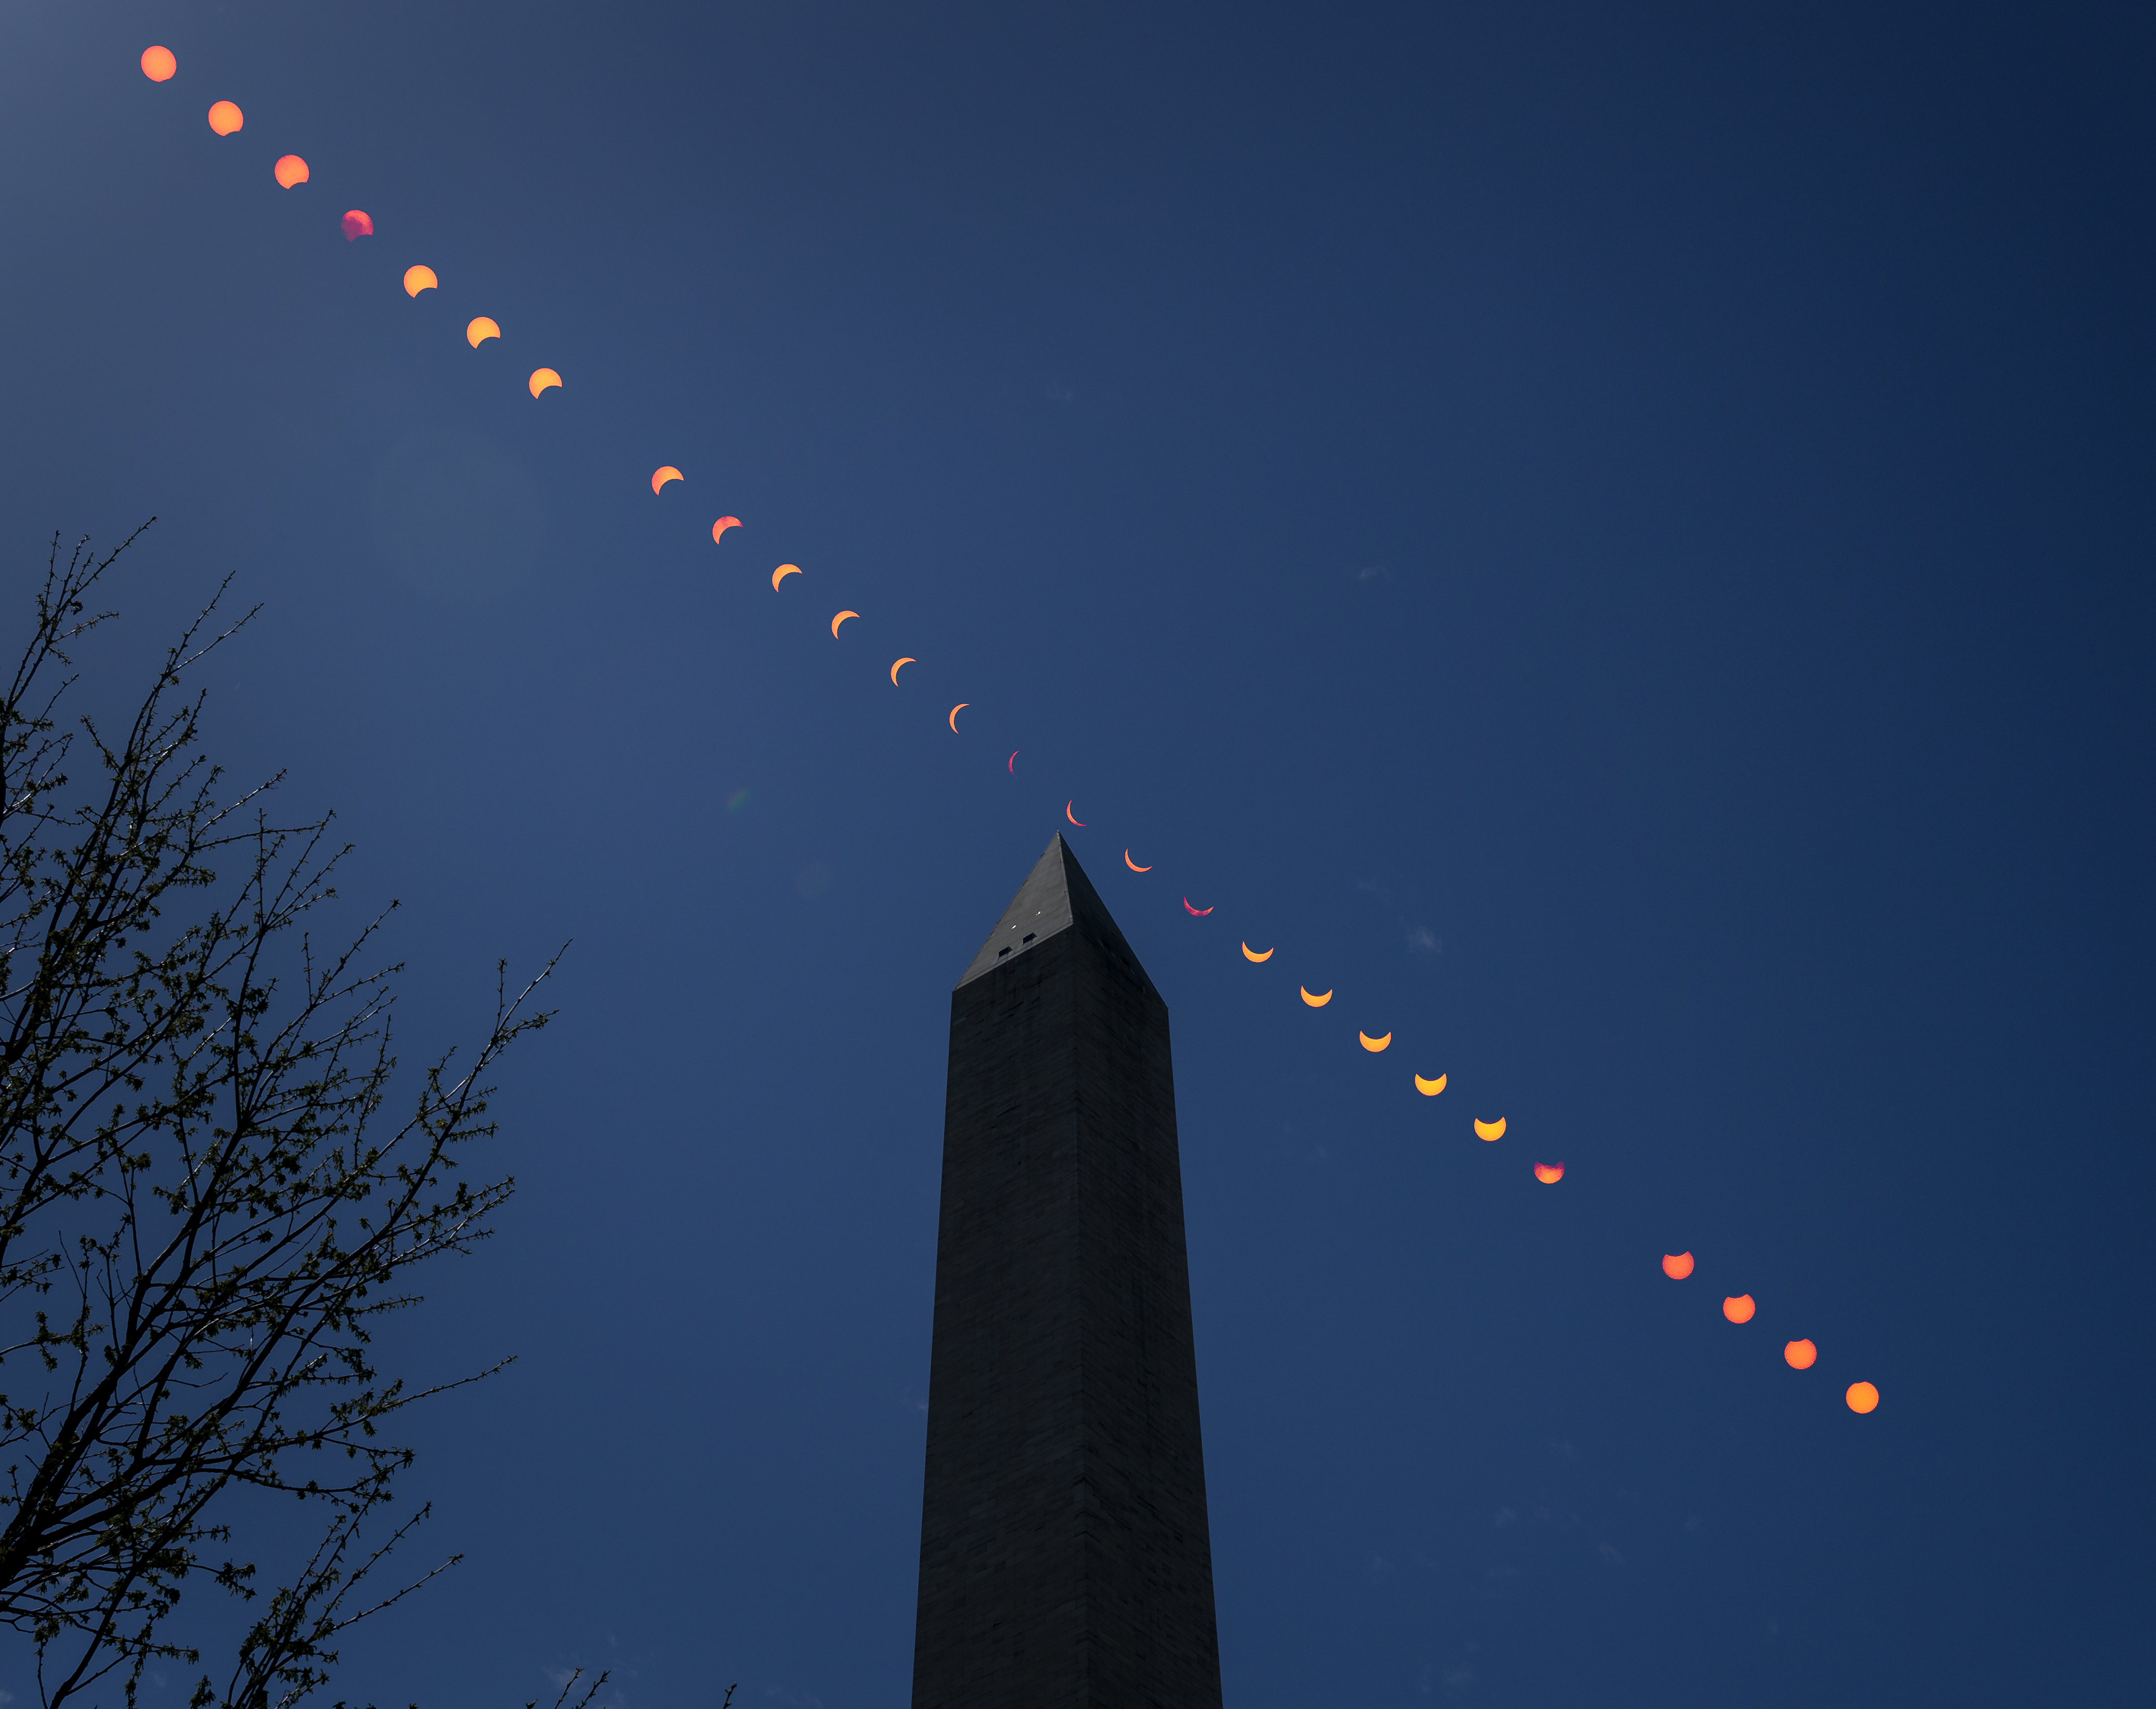

2024 Total Solar Eclipse

This composite image of multiple exposures shows the progression of a partial solar eclipse over the Washington Monument, Monday, April 8, 2024, in Washington. A total solar eclipse swept across a narrow portion of the North American continent from Mexico’s Pacific coast to the Atlantic coast of Newfoundland, Canada. A partial solar eclipse was visible across the entire North American continent along with parts of Central America and Europe.

Credit: NASA/Bill Ingalls